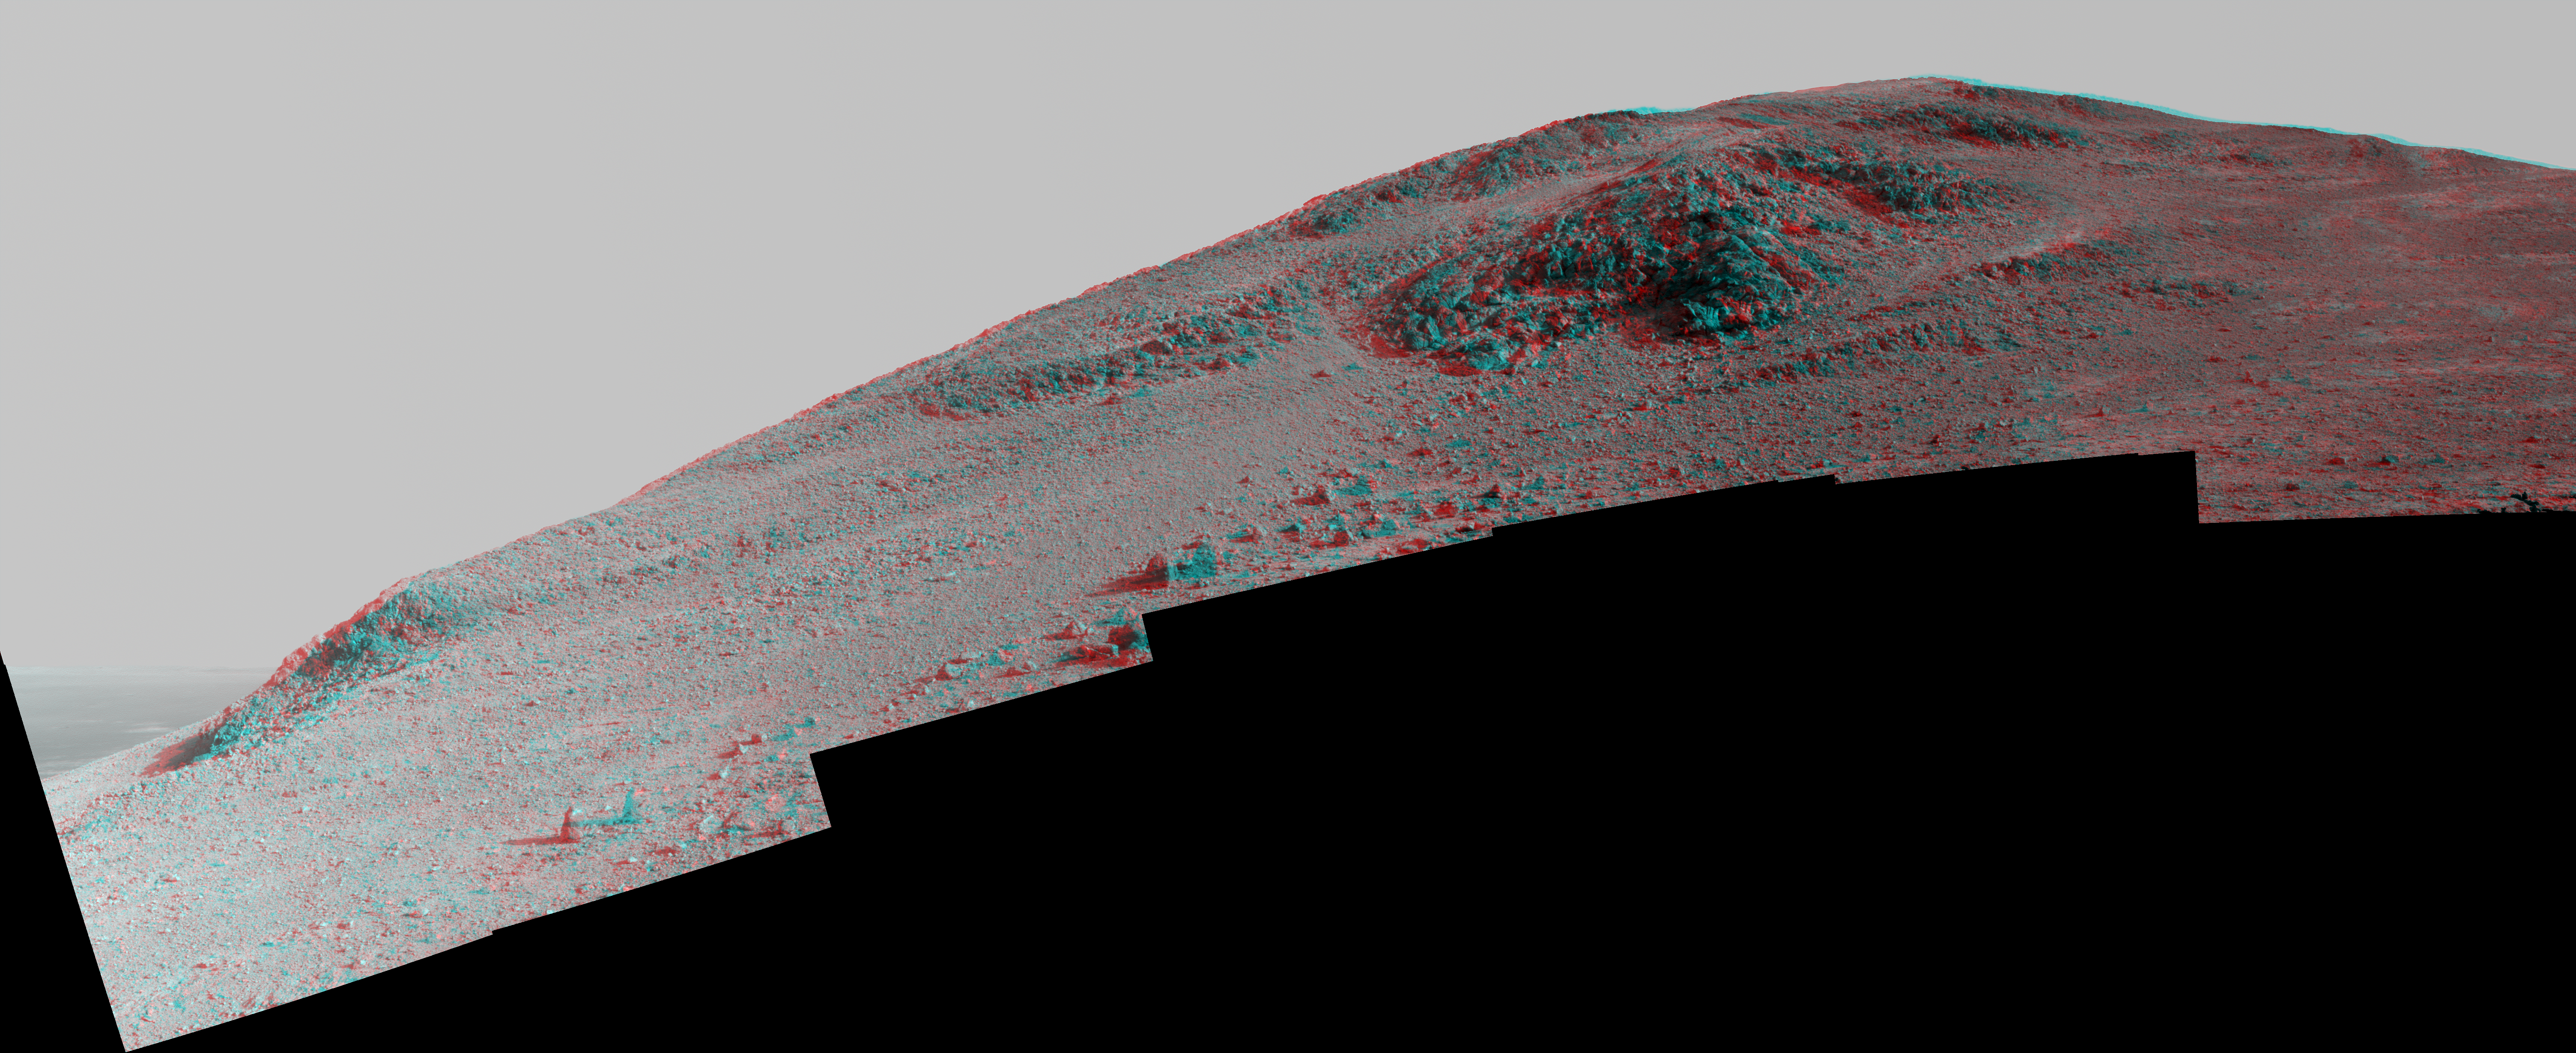

Steep ‘Knudsen Ridge’ Along ‘Marathon Valley’ on Mars (Stereo)

This stereo view from NASA’s Mars Exploration Rover Opportunity looks upward at “Knudsen Ridge” on the southern edge of “Marathon Valley” from inside the valley.

The scene combines views from the left eye and right eye of Opportunity’s panoramic camera (Pancam) to appear three dimensional when seen through blue-red glasses with the red lens on the left. It is a mosaic of Pancam frames taken on Oct. 29 and Oct. 30, 2015, during the 4,182nd and 4,183rd Martian days, or sols, of the rover’s work on Mars. By February 2016, the rover ascended slopes of about 30 degrees onto the flank of Knudsen Ridge.

The informal name Knudsen Ridge was chosen by the Opportunity science team to honor the memory of Danish astrophysicist and planetary scientist Jens Martin Knudsen (1930-2005), a founding member of the team.

Marathon Valley cuts generally east-west through the western rim of Endeavour Crater. The valley’s name refers to the distance Opportunity drove from its 2004 landing site to arrival at this location in 2014. The valley was a high-priority destination for the rover mission because observations from orbit detected clay minerals there.

An approximately true color version of the Knudsen Ridge scene is at PIA20318. An enhanced color version is at PIA20319.

Credit: NASA/JPL-Caltech/Cornell Univ./Arizona State Univ.